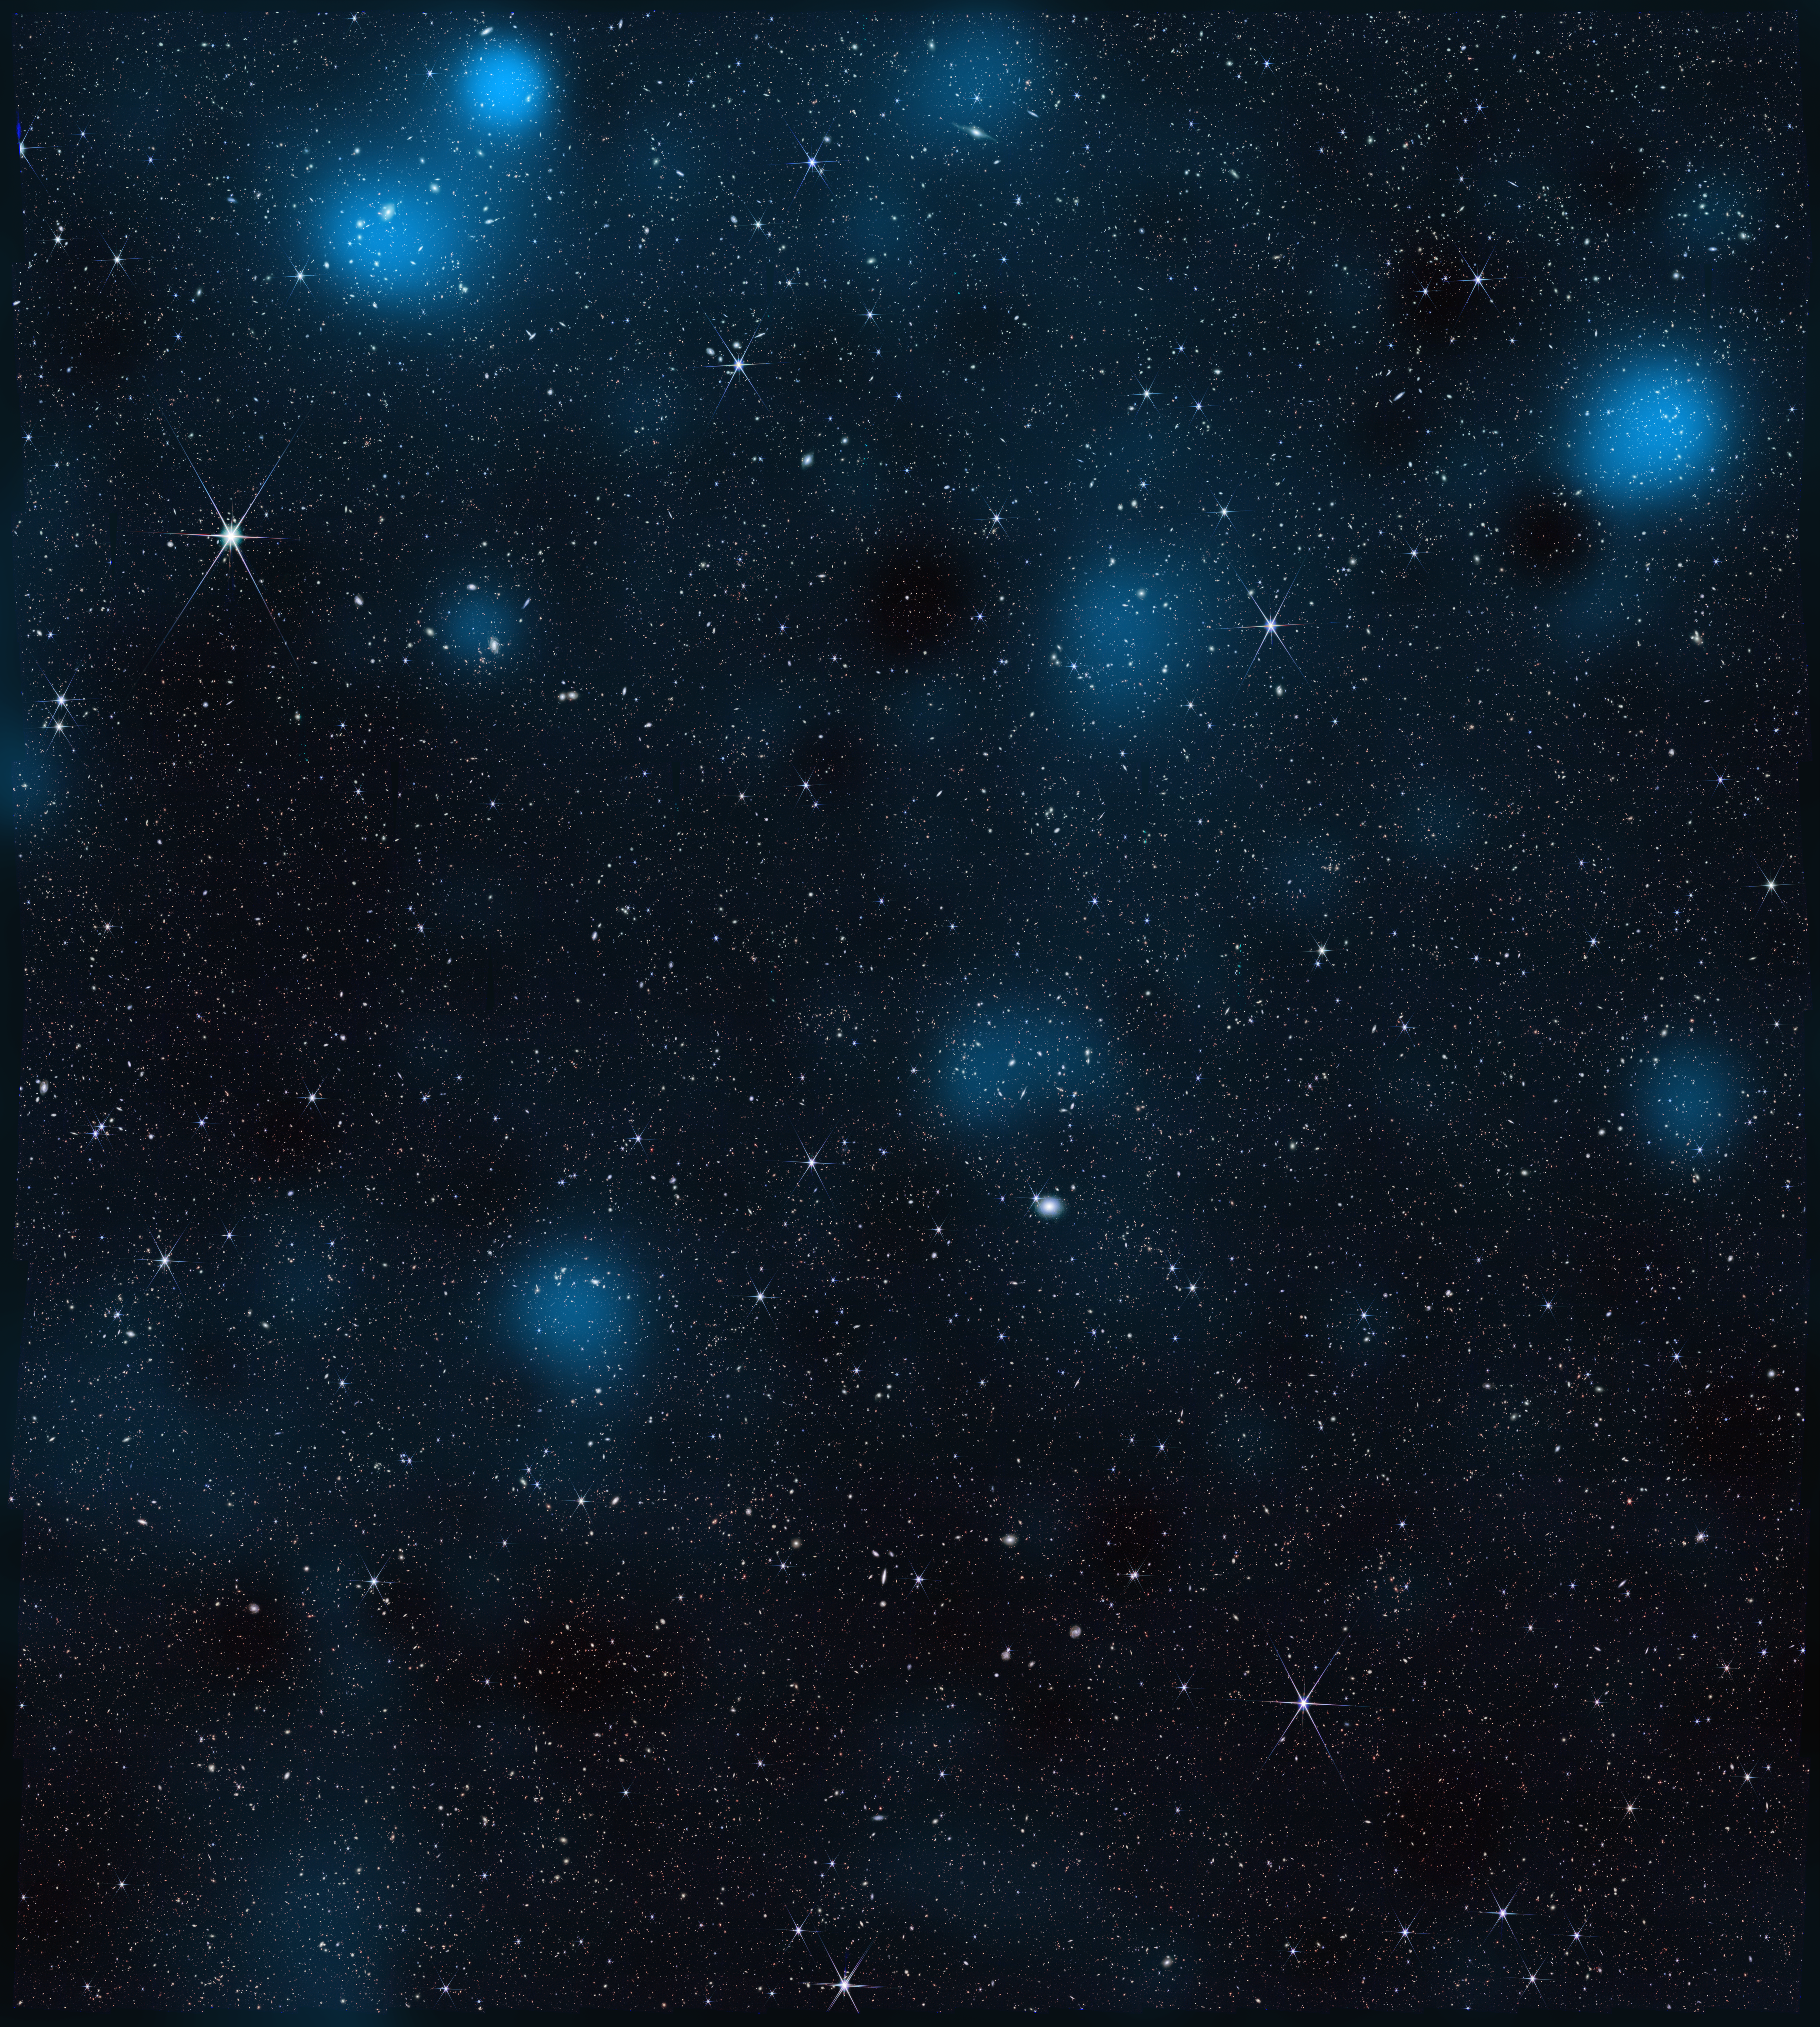

Webb Data Reveals Dark Matter

This image from NASA’s James Webb Space Telescope, containing nearly 800,000 galaxies, is overlaid with a map of dark matter, represented in blue. Brighter blue areas indicate a higher density of dark matter. Researchers used Webb data to find the dark matter — which is invisible — via its gravitational influence on regular matter.

The area of sky shown here is 0.54 square degrees (about 2½ times the size of the full Moon) and located in the constellation Sextans. Webb’s Near-Infrared Camera (NIRCam) peered at this region for a total of about 255 hours.

Dark matter doesn’t emit, reflect, absorb, or even block light, and is therefore not visible to the human eye or traditional telescopes. But it does interact with the universe through gravity, and large clumps or clusters of dark matter have enough mass to curve space itself. Light traveling to Earth from distant galaxies becomes slightly distorted as it passes through the curved fabric of spacetime. In some cases, the warping is significant enough that it is apparent to the naked eye, almost as if the galaxy were being viewed through a warped windowpane, an effect called strong gravitational lensing. In the case of the dark matter map shown here, scientists inferred dark matter’s distribution by relying instead on an effect called weak gravitational lensing, which leads to much more subtle distortions of the light from thousands of galaxies.

The dark matter in this area of sky was also mapped in 2007 using data from NASA’s Hubble Space Telescope. The Webb map contains about 10 times more galaxies than do maps of the area made by ground-based observatories and twice as many as Hubble’s map. It reveals new clumps of dark matter and captures a higher-resolution view compared to the Hubble map.

Both the Hubble and Webb dark matter maps are part of a project called the Cosmic Evolution Survey (COSMOS). The full COSMOS “field” is 2 square degrees (about 10 times the size of the full Moon) and has been imaged by at least 15 telescopes in space and on the ground. Observing the same region with many different telescopes allows scientists to combine complementary views to understand how galaxies grow and how dark matter influences their evolution. Only Webb and Hubble data have been used to map dark matter in the region.

To refine measurements of the distance to many galaxies for the map, the team used Webb’s Mid-Infrared Instrument (MIRI), designed and managed through launch by the agency’s Jet Propulsion Laboratory, along with other space- and ground-based telescopes. The wavelengths that MIRI detects also make it adept at detecting galaxies obscured by cosmic dust clouds.

The James Webb Space Telescope is solving mysteries in our solar system, looking beyond to distant worlds around other stars, and probing the mysterious structures and origins of our universe and our place in it. Webb is an international program led by NASA with its partners, ESA (European Space Agency) and CSA (Canadian Space Agency).

Webb’s MIRI was developed through a 50-50 partnership between NASA and ESA. A division of Caltech in Pasadena, California, JPL led the U.S. contribution to MIRI. JPL also led development of MIRI’s cryocooler, done in collaboration with Northrop Grumman in Redondo Beach, California, and NASA’s Goddard Space Flight Center in Greenbelt, Maryland.

Credit: NASA/STScI/J. DePasquale/A. Pagan